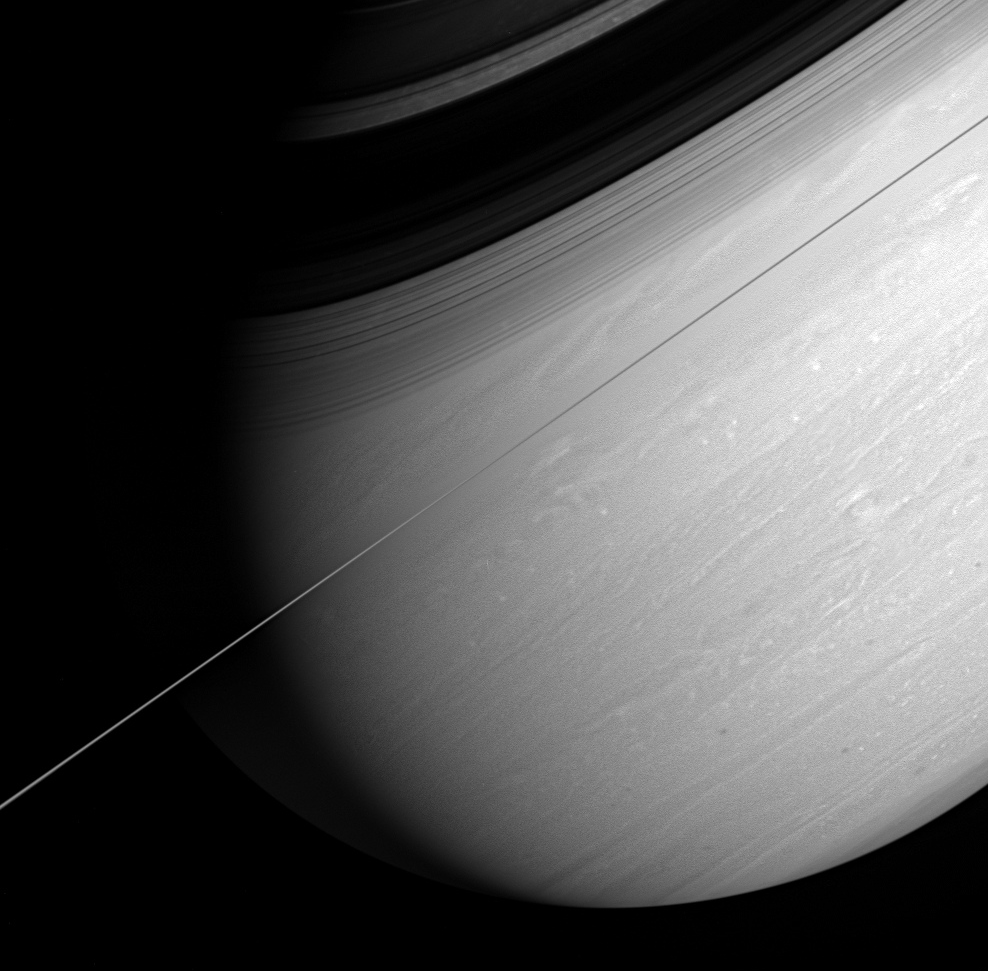

Saturn at a Tilt

Saturn’s whirling vortices and feathery cloud bands are the signs of a restless world. Cassini captured this arresting view of the giant planet scored by bold shadows cast by the rings. The rings are seen edge-on in this dramatic, artfully tilted scene.

The image was taken with the Cassini spacecraft wide-angle camera on March 6, 2005, at a distance of approximately 1.7 million kilometers (1 million miles) from Saturn through a filter sensitive to wavelengths of infrared light centered at 750 nanometers. The image scale is 10 kilometers (6 miles) per pixel.

The Cassini-Huygens mission is a cooperative project of NASA, the European Space Agency and the Italian Space Agency. The Jet Propulsion Laboratory, a division of the California Institute of Technology in Pasadena, manages the mission for NASA’s Science Mission Directorate, Washington, D.C. The Cassini orbiter and its two onboard cameras were designed, developed and assembled at JPL. The imaging team is based at the Space Science Institute, Boulder, Colo.

Credit: NASA/JPL/Space Science Institute